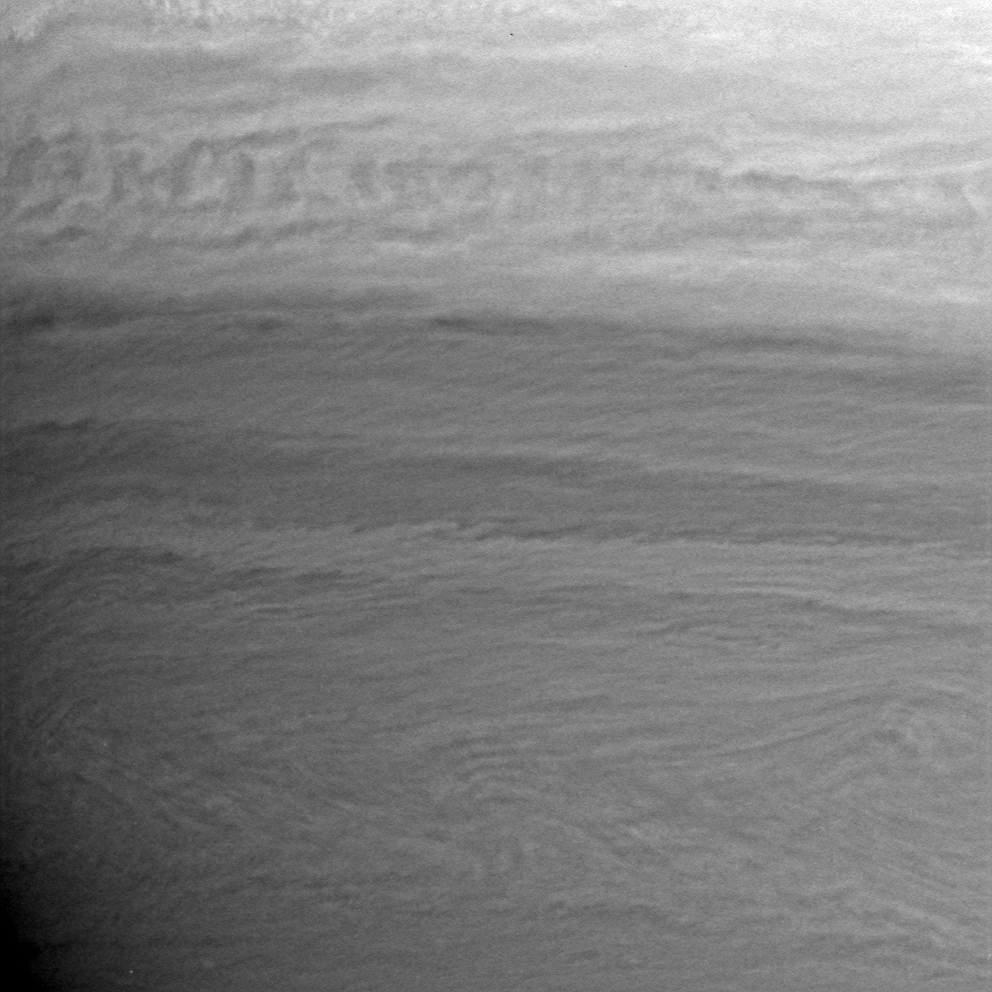

Waves on Saturn

An up-close look at Saturn’s atmosphere shows wavelike structures in the planet’s constantly changing clouds.

Feathery striations in the lower right appear to be small-scale waves propagating at a higher altitude than the other cloud features.

The image was taken with the Cassini spacecraft wide-angle camera on April 14, 2005, through a filter sensitive to wavelengths of infrared light centered at 727 nanometers and at a distance of approximately 386,000 kilometers (240,000 miles) from Saturn. The image scale is 19 kilometers (12 miles) per pixel.

Credit: NASA/JPL/Space Science Institute